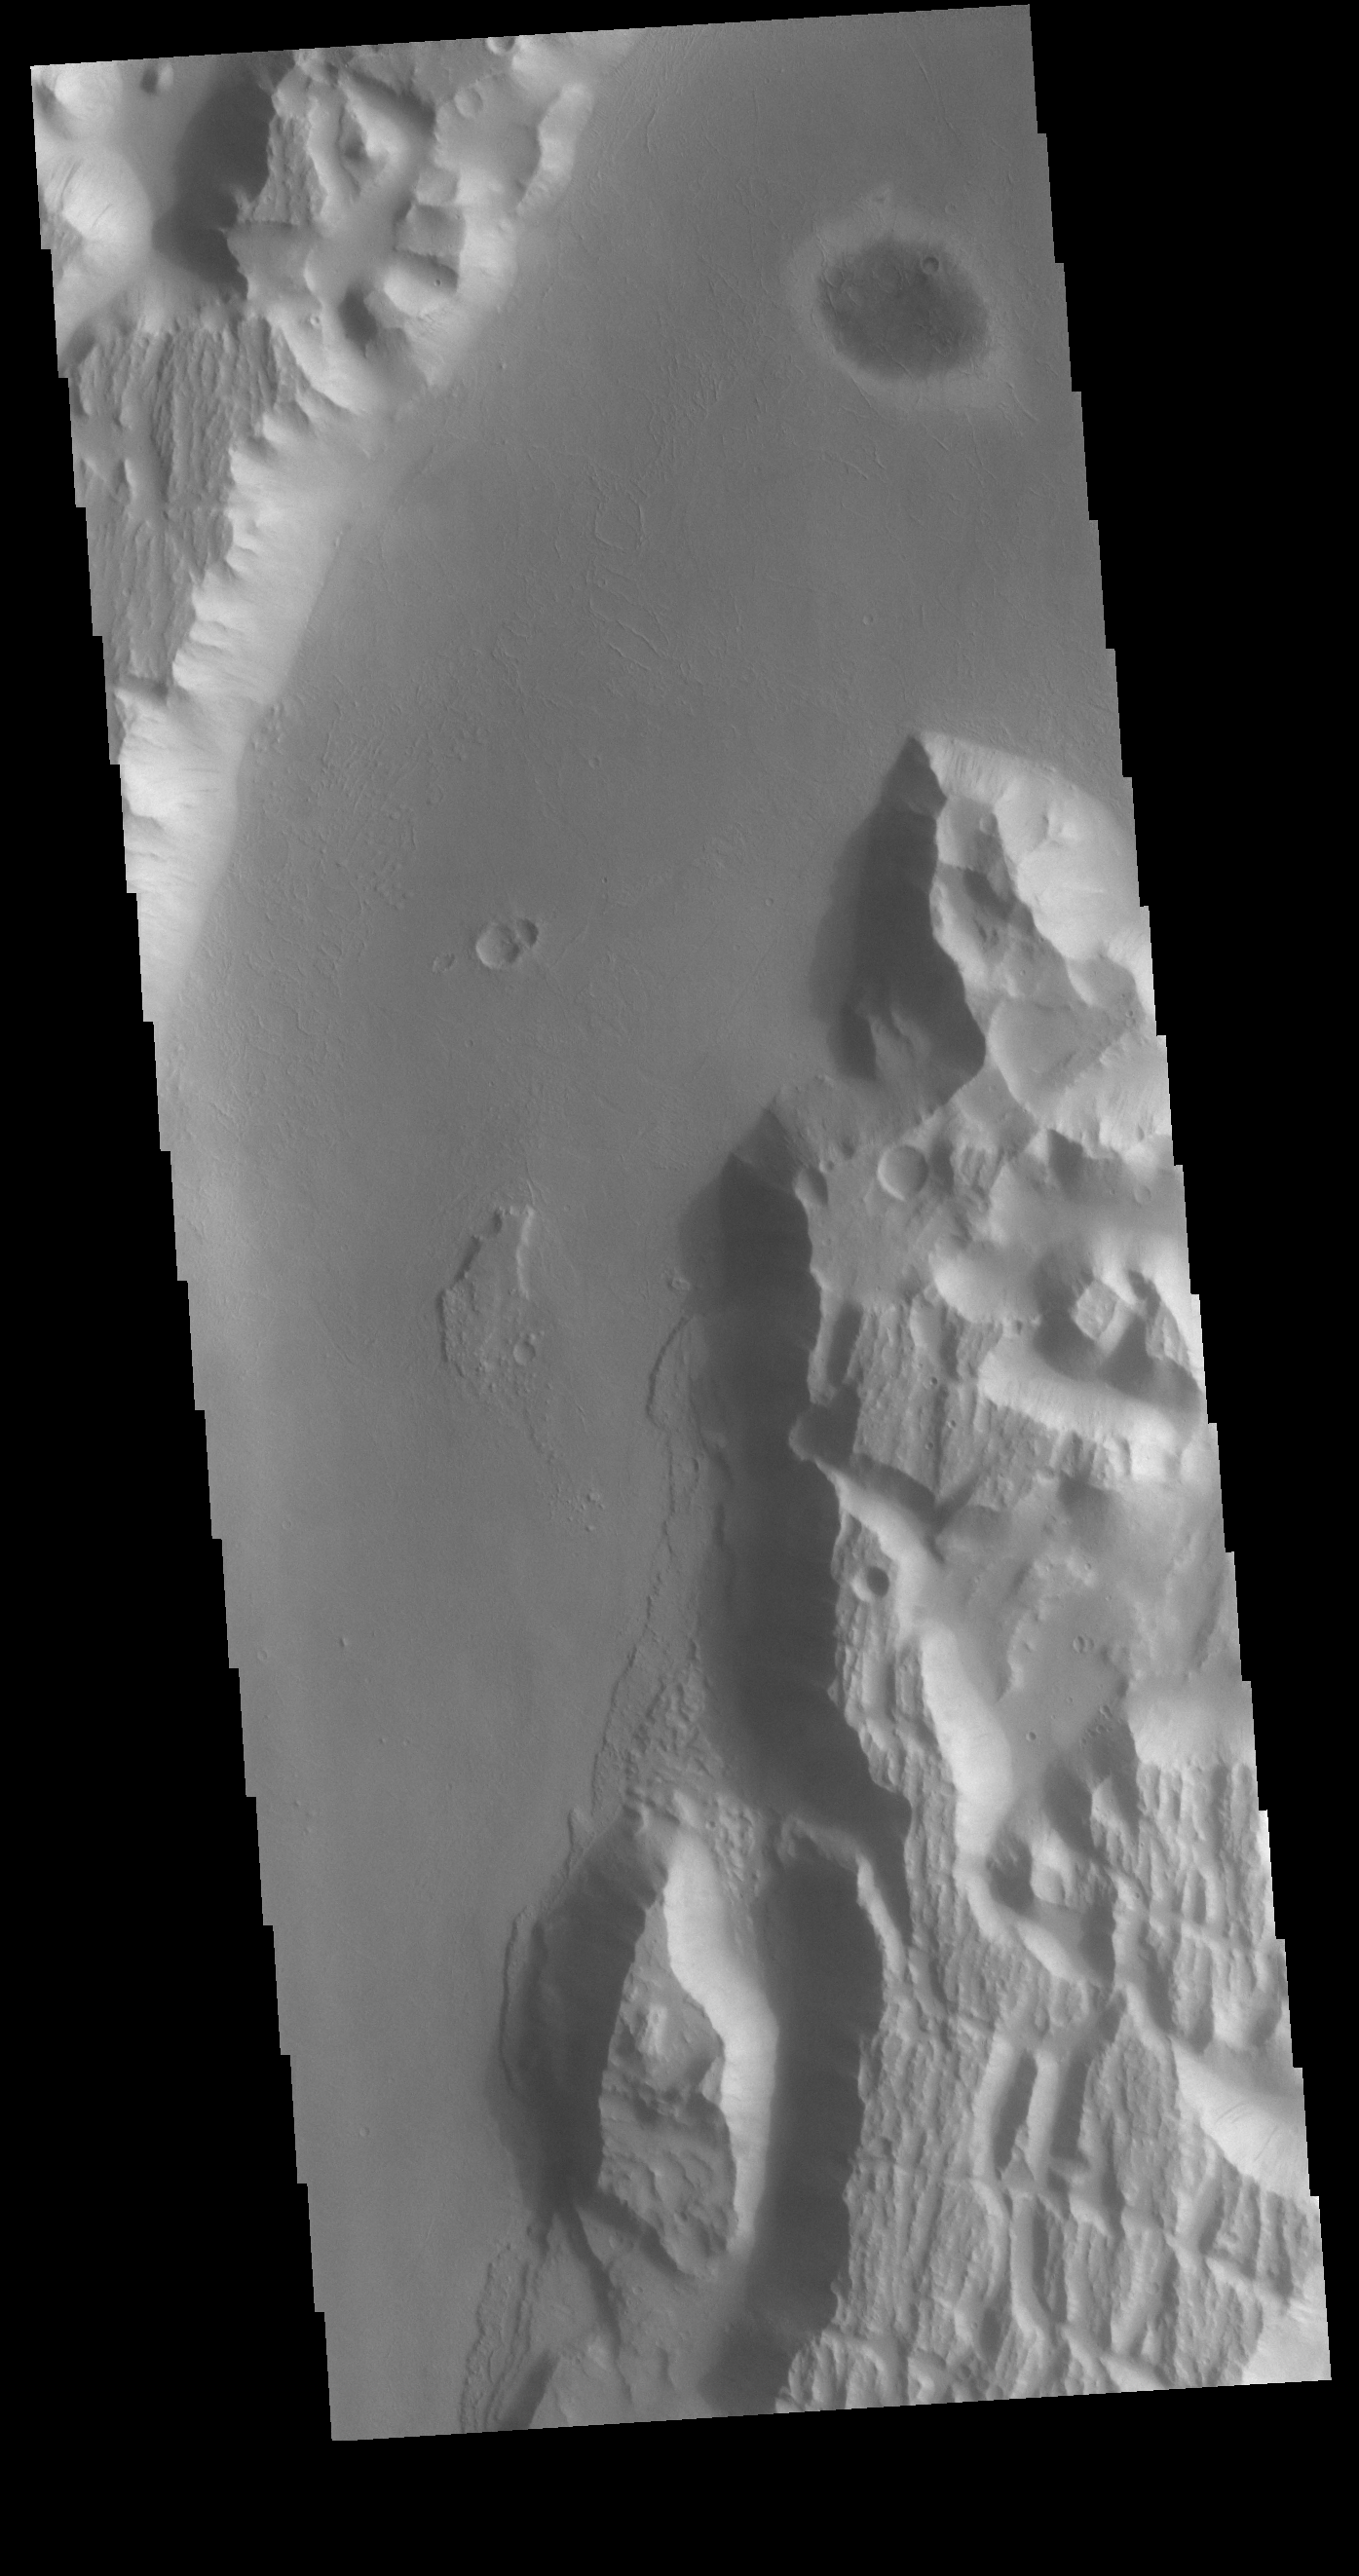

Kasei Valles

Today’s VIS image shows a portion of Kasei Valles, just at the region where the northward flow of the channel turns eastward towards it’s eventual end in Chryse Planitia. Kasei Valles is one of the largest outflow channel systems on Mars, in places up to 482 km (300 miles) wide and 1580 km (982 miles) long. For comparison, the Grand Canyon in Arizona is is only 29 km (18 miles) at its widest and only 446 km (277 miles) long.

Credit: NASA/JPL-Caltech/ASU